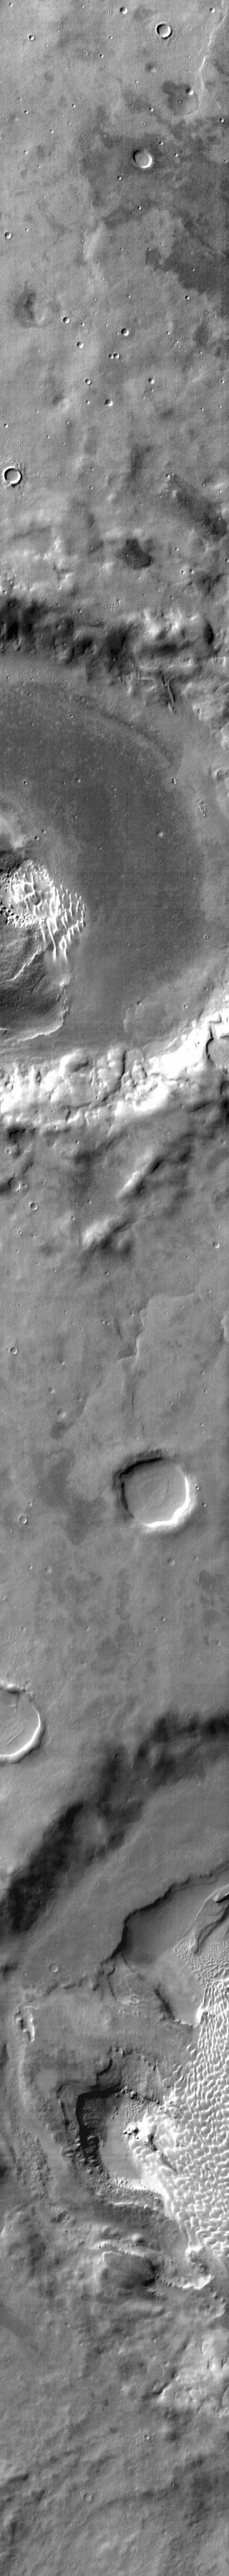

Rabe Crater Dunes

This IR image shows part of the dune field on the floor of Rabe Crater. The dunes are “brighter” than the surrounding material, indicating that they are warmer. In visible wavelength images the dunes are dark, because they are comprised of basaltic sand.

Credit: NASA/JPL-Caltech/ASU